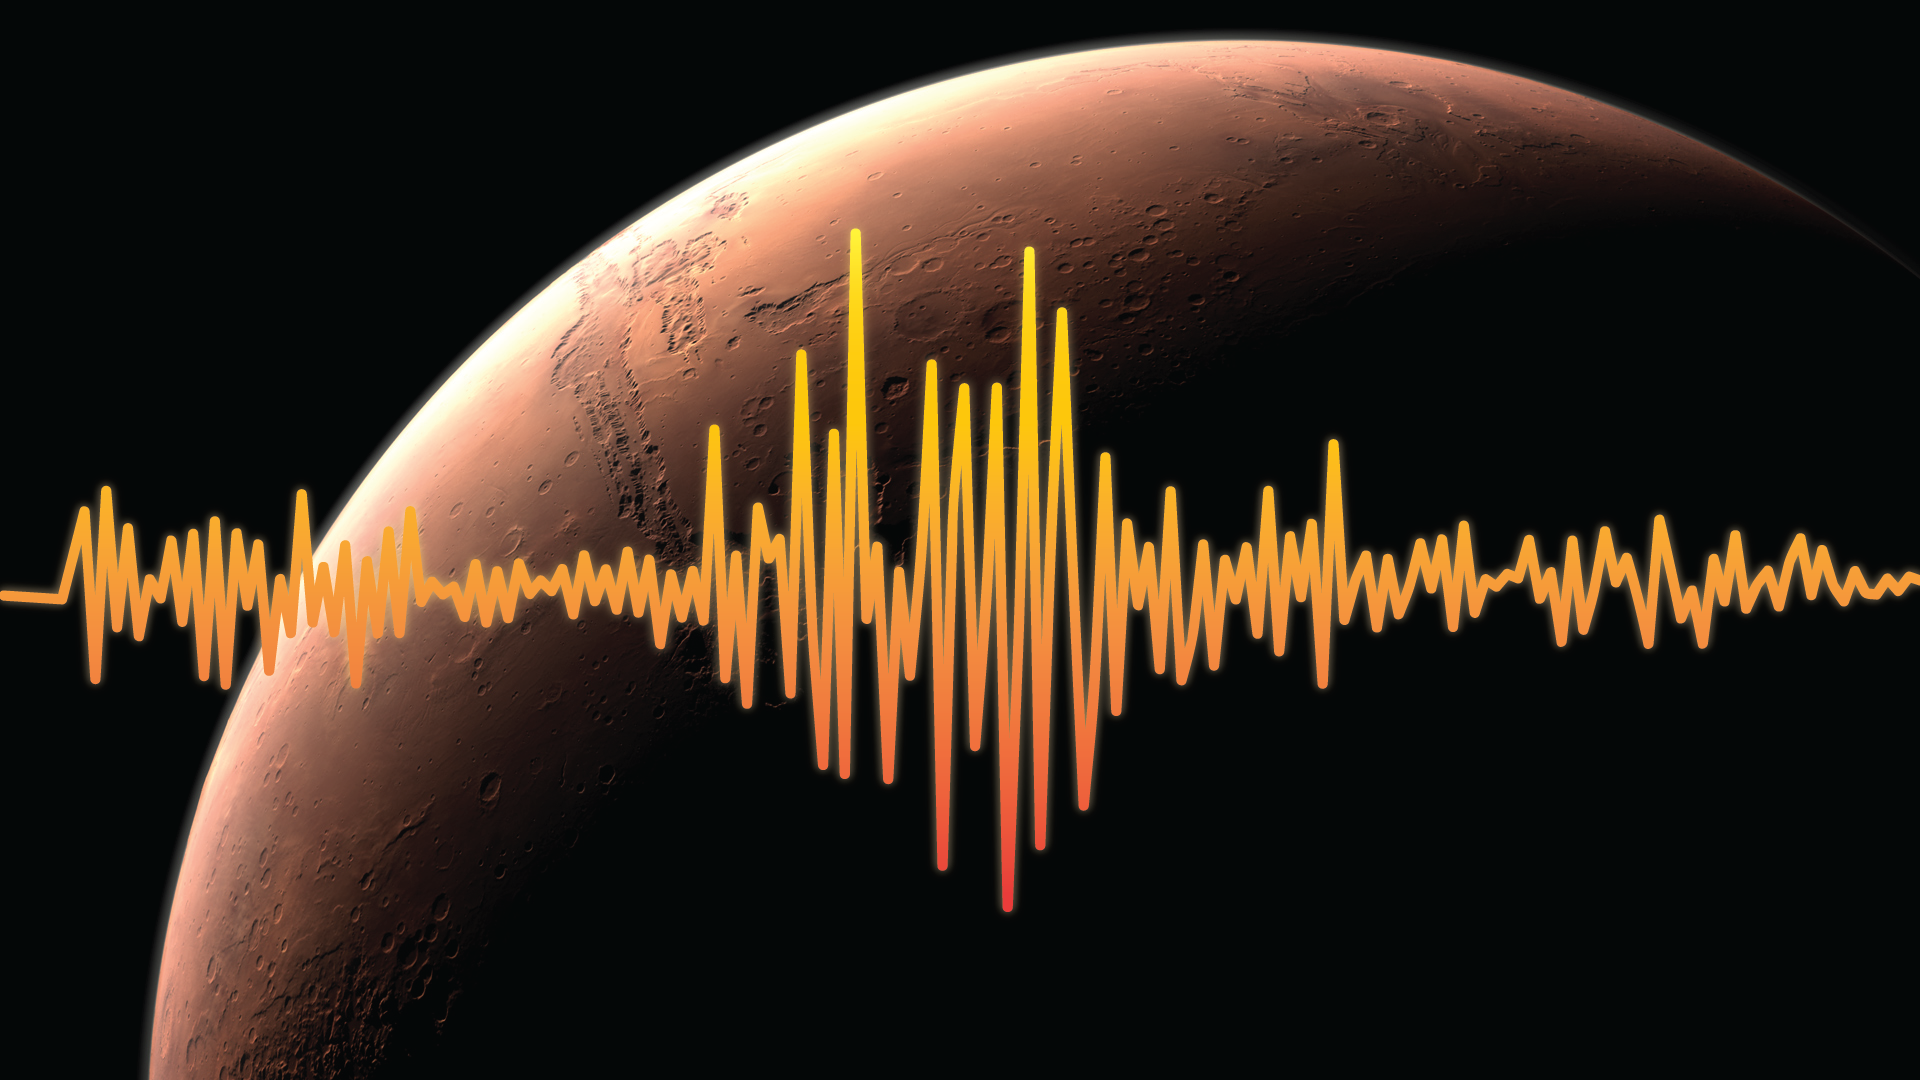

Measuring the Pulse of Mars

An artist’s rendition of Mars, highlighting one of InSight’s goals — to figure out just how tectonically active Mars is today and how often meteorites impact it.

Interior Exploration using Seismic Investigations, Geodesy and Heat Transport, or InSight, is scheduled to launch from Vandenberg Air Force Base on the California coast between May 5 through June 8, 2018, and land on Mars six months later. InSight will give the Red Planet its first thorough check up since it formed, 4.5 billion years ago.

The InSight lander carries a seismometer, SEIS, that listens to the pulse of Mars. The seismometer records the waves traveling through the interior structure of a planet. Studying seismic waves tells us what might be creating the waves. On Mars, scientists suspect that the waves may be caused by marsquakes, meteorites striking the surface, or hot, molten magma moving at great depths underneath the surface.

JPL, a division of Caltech in Pasadena, California, manages the InSight Project for NASA’s Science Mission Directorate, Washington. Lockheed Martin Space, Denver, built the spacecraft. InSight is part of NASA’s Discovery Program, which is managed by NASA’s Marshall Space Flight Center in Huntsville, Alabama.

Credit: NASA/JPL-Caltech